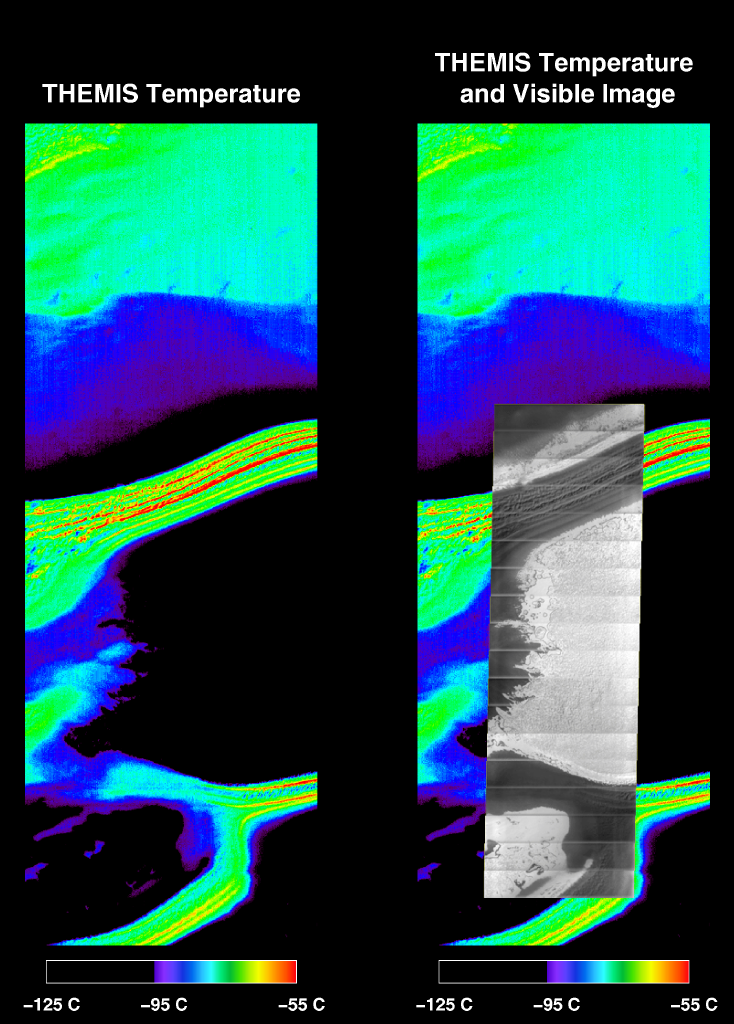

Mars’ South Polar Cap in Summer

Simultaneous infrared and visible images taken by the camera system on NASA’s Mars Odyssey spacecraft show the martian south polar cap in late summer. The black areas in the infrared image are at a temperature near -125 degrees Celsius (-193 degrees Fahrenheit) and correspond to solid carbon dioxide ice. The purple regions are areas of exposed water ice at a temperature near -95 degrees Celsius (-139degrees Fahrenheit). The warmest (red) areas are classic “dark lanes” of frost-free soil at a temperature near -55 degrees Celsius(-67 degrees Fahrenheit). The right panel shows the same infrared image with a visible image superimposed. The infrared image is approximately 32 kilometers (20 miles) wide.

The Jet Propulsion Laboratory, a division of the California Institute of Technology in Pasadena, manages the 2001 Mars Odyssey mission for NASA’s Office of Space Science in Washington, D.C. Investigators at Arizona State University in Tempe, the University of Arizona in Tucson and NASA’s Johnson Space Center, Houston, operate the science instruments. Additional science partners are located at the Russian Aviation and Space Agency and at Los Alamos National Laboratories, New Mexico. Lockheed Martin Astronautics, Denver, is the prime contractor for the project, and developed and built the orbiter. Mission operations are conducted jointly from Lockheed Martin and from JPL.

Credit: NASA/JPL/ASU